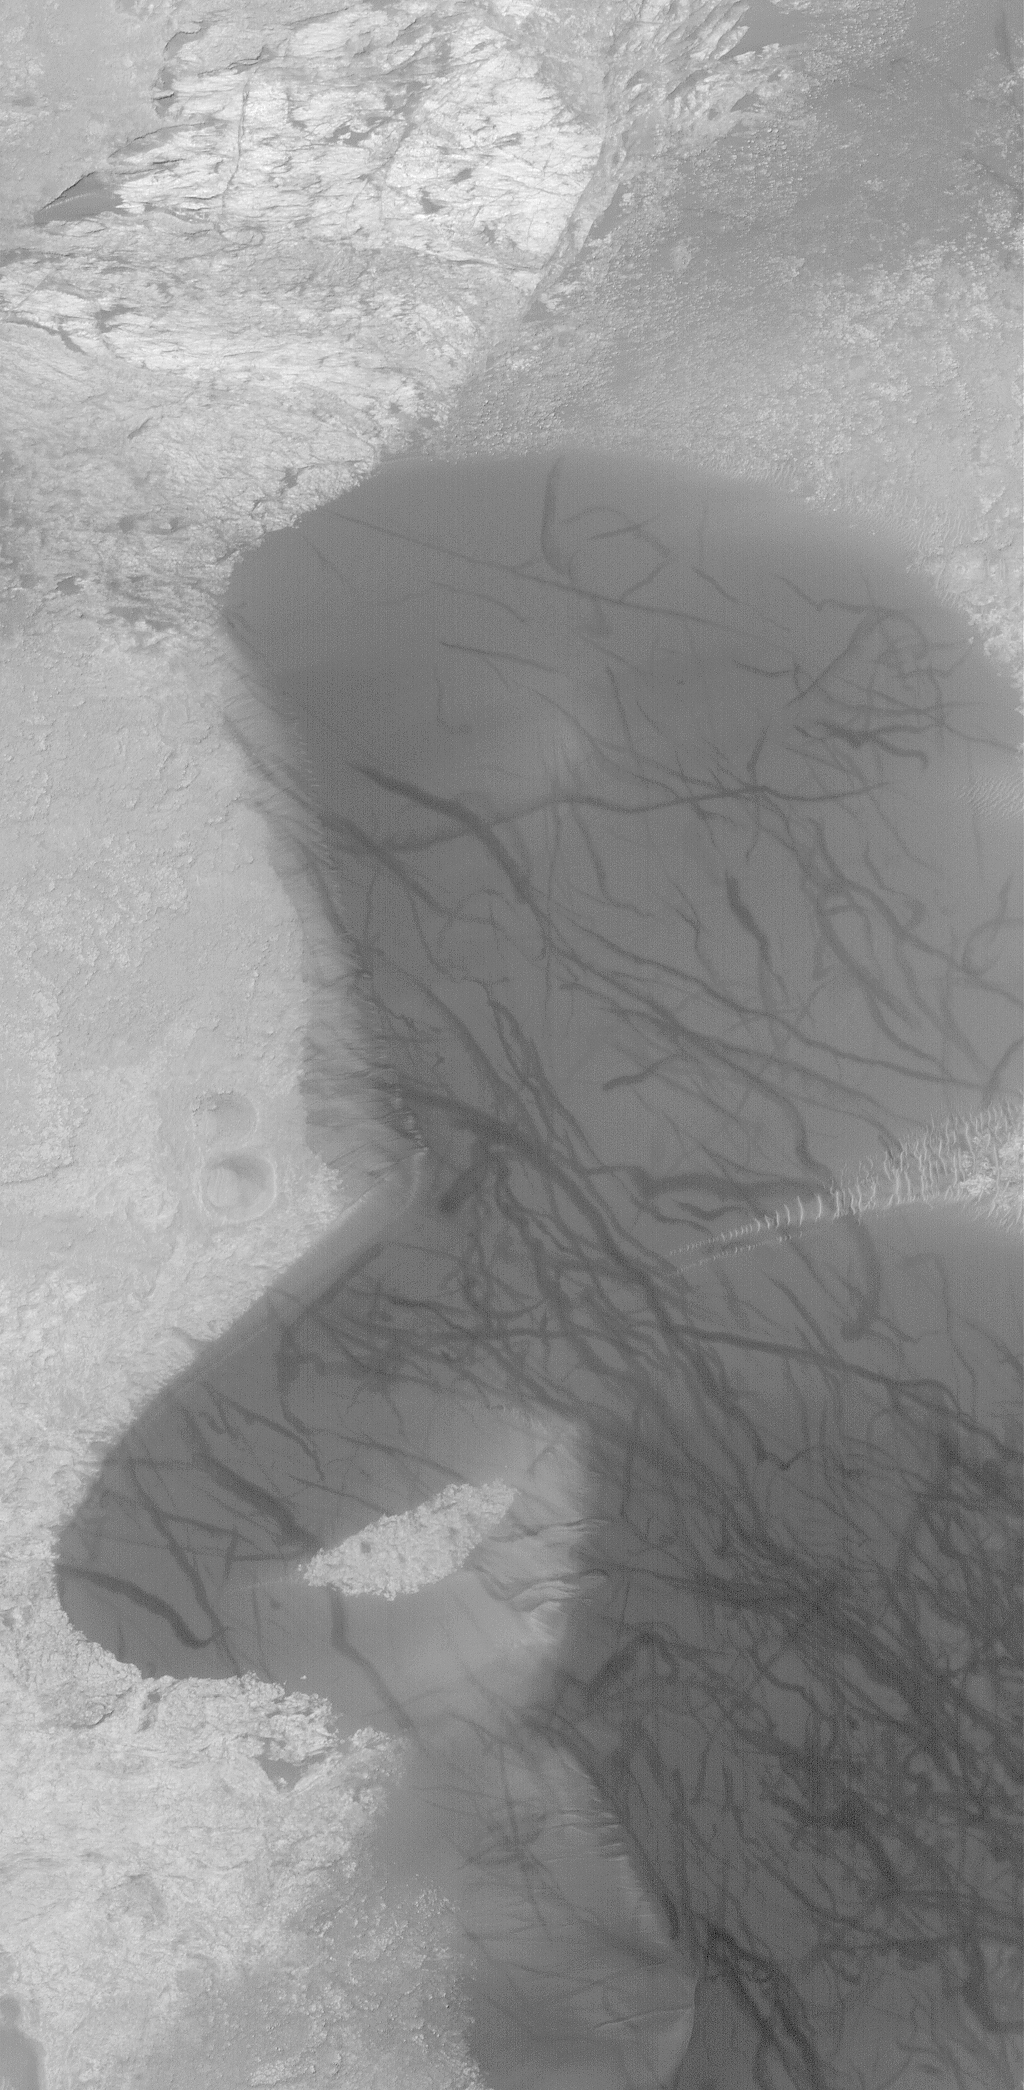

Kaiser Dunes

16 March 2004
Kaiser Crater, located in Noachis Terra near 46.5°S, 340.7°W, has some rather large, dark, sand dunes on its floor. Some of the dunes are seen in this February 2004 Mars Global Surveyor (MGS) Mars Orbiter Camera (MOC) view. Dark streaks on the dunes were formed by passing springtime and summer dust devils that disrupted a very thin, fine coating of dust on the dunes. The light-toned patch at the upper (north) end of this image is an exposure of the rock that underlies the dune field in Kaiser Crater. This picture covers an area about 3 km (1.9 mi) across. Sunlight illuminates the scene from the upper left.

Credit: NASA/JPL/Malin Space Science Systems